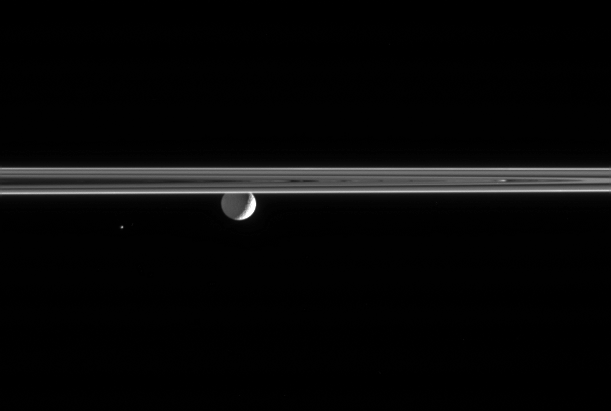

Small Worlds of Saturn

Gazing across the ringplane, the Cassini spacecraft spots a Saturn-lit Mimas and the tiny Trojan moon Helene. Only the bright crescent on Mimas’ eastern limb is lit by the Sun; the moon’s night side is illuminated by Saturnshine, or “greylight” as it is called by imaging scientists.

Helene (32 kilometers, or 20 miles across) shares the orbit of Dione (not pictured here) and is visible as a speck to the left of Mimas. This view shows the Saturn-facing side of Mimas (397 kilometers, or 247 miles across).

The image was taken in visible light with the Cassini spacecraft narrow-angle camera on Nov. 2, 2005, at a distance of approximately 2 million kilometers (1.2 million miles) from Mimas and at a Sun-Mimas-spacecraft, or phase, angle of 121 degrees. Helene was about 2.2 million kilometers (1.4 million miles) distant. The image scale is 12 kilometers (7 miles) per pixel on Mimas.

The Cassini-Huygens mission is a cooperative project of NASA, the European Space Agency and the Italian Space Agency. The Jet Propulsion Laboratory, a division of the California Institute of Technology in Pasadena, manages the mission for NASA’s Science Mission Directorate, Washington, D.C. The Cassini orbiter and its two onboard cameras were designed, developed and assembled at JPL. The imaging operations center is based at the Space Science Institute in Boulder, Colo.

Credit: NASA/JPL/Space Science Institute